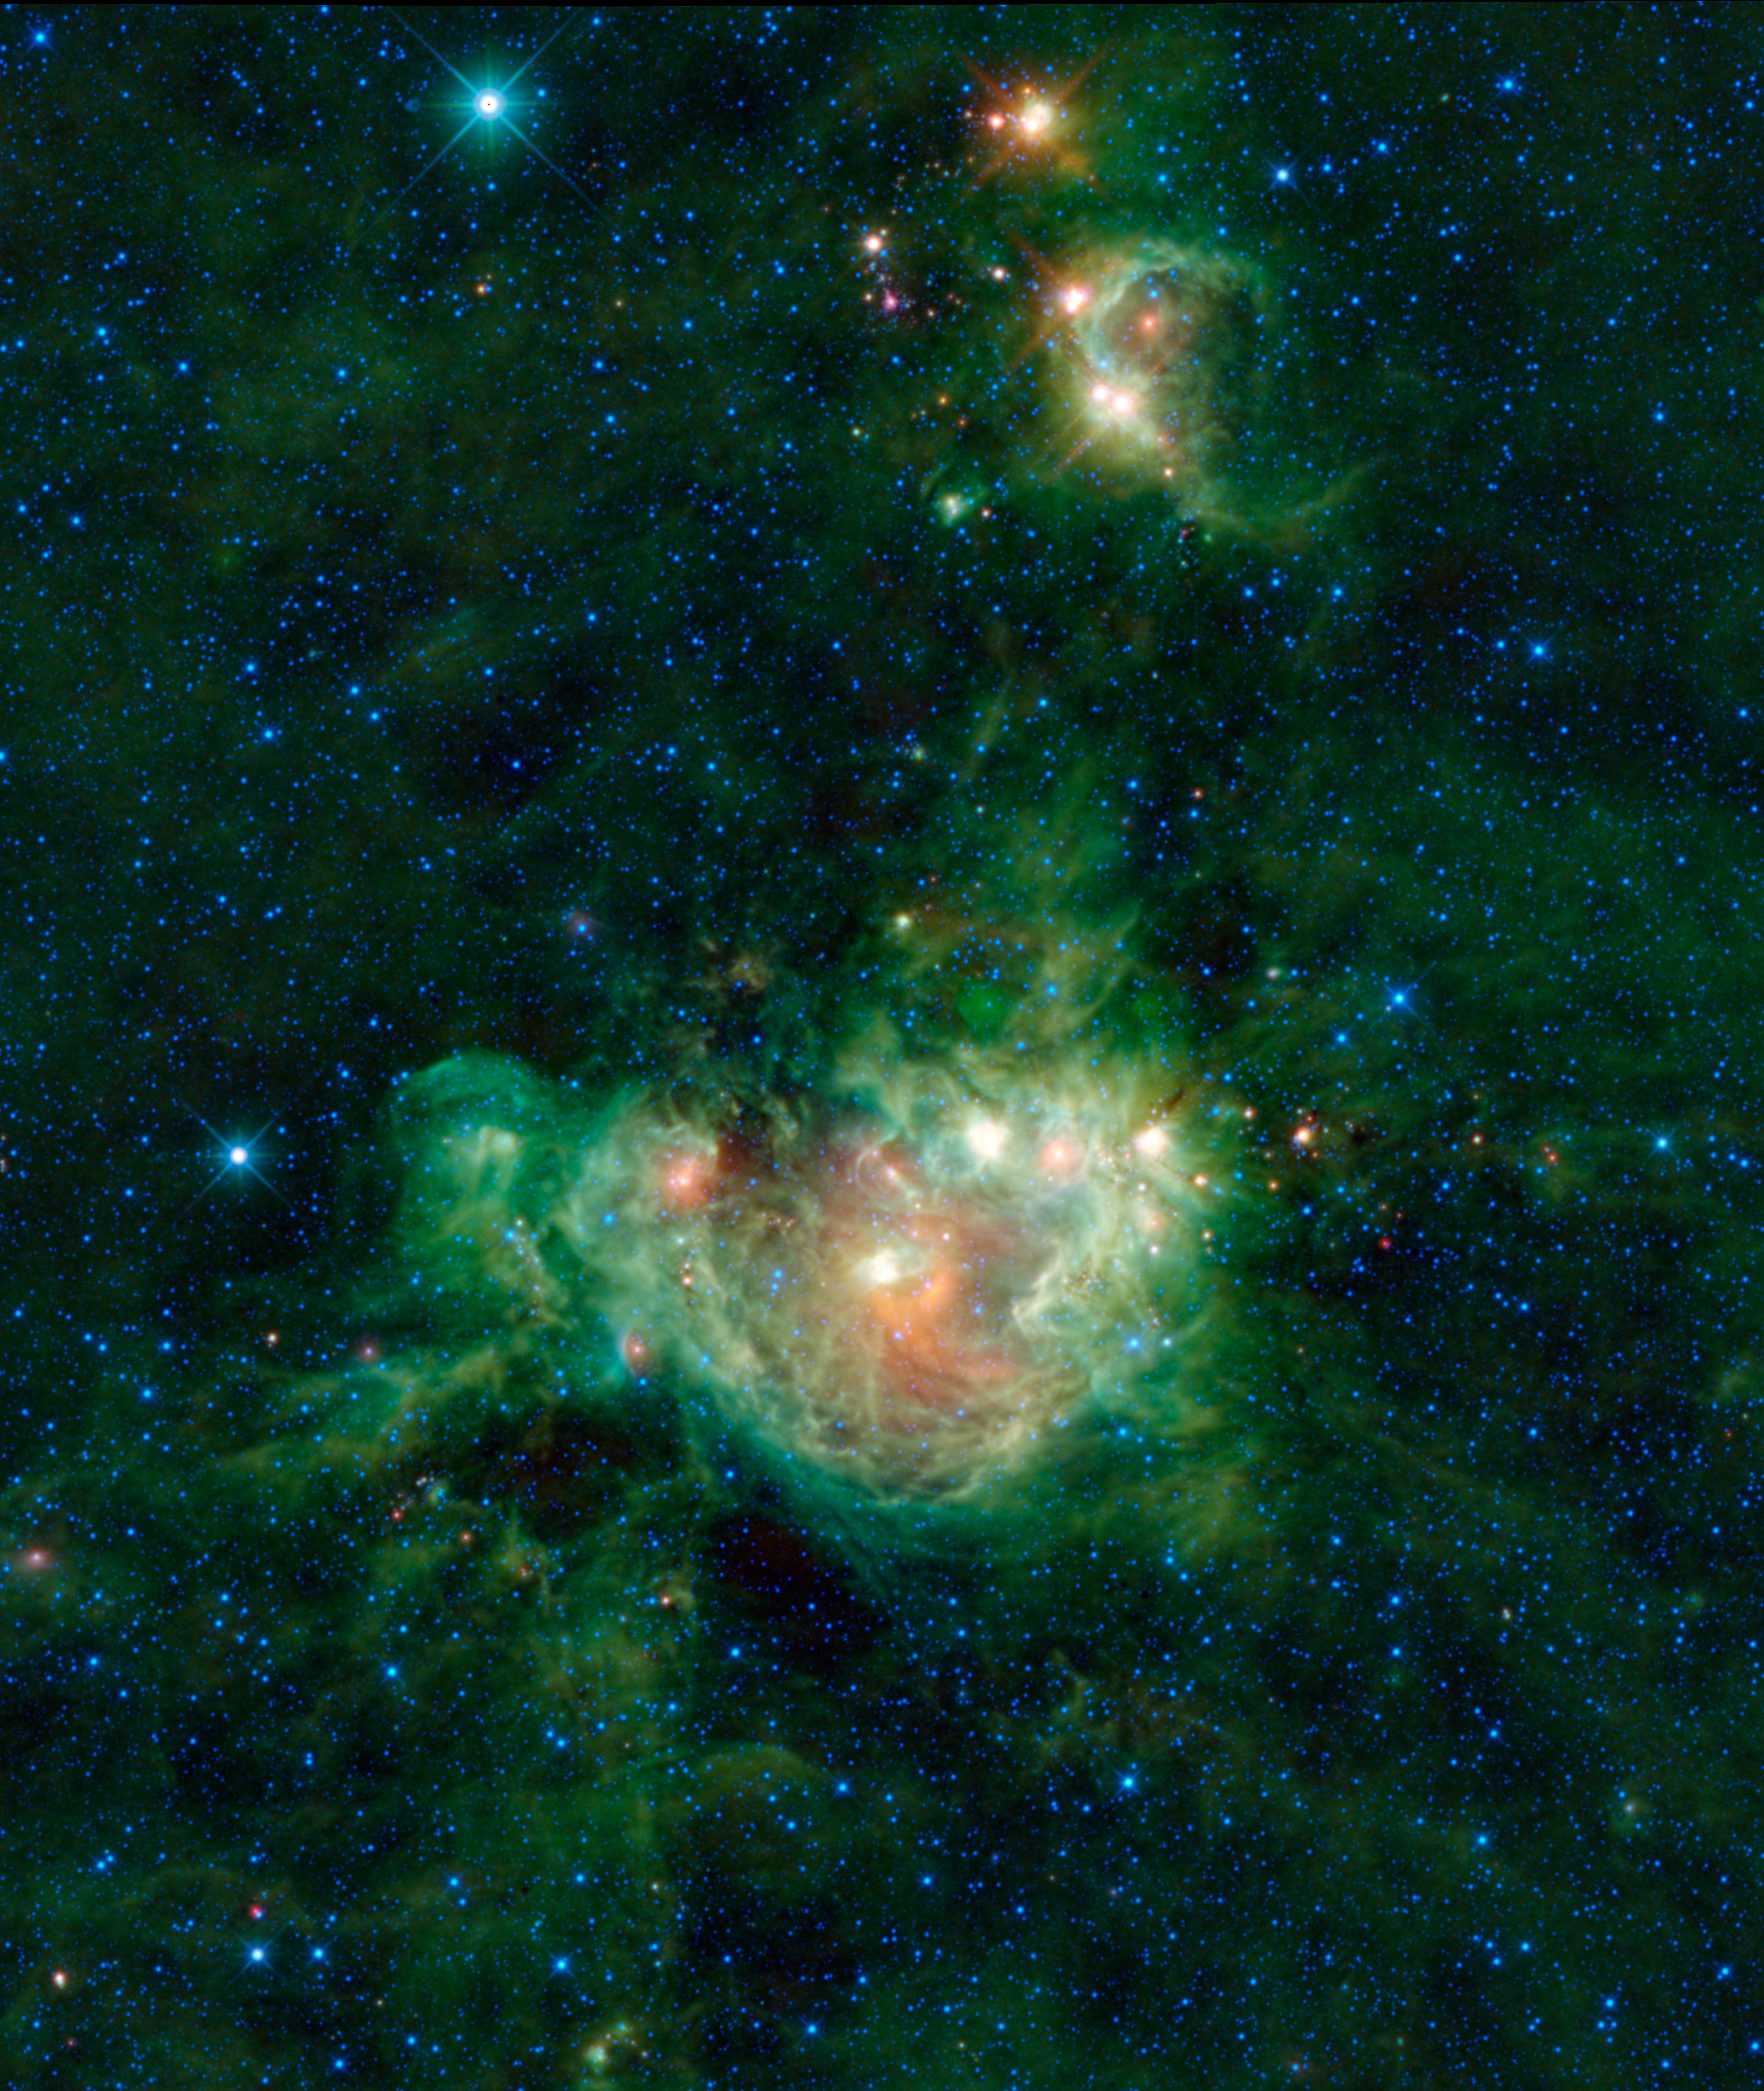

The ‘van Gogh’ of the Infrared Sky

NASA’s Wide-field Infrared Survey Explorer, or WISE, is a little like the Vincent van Gogh of the infrared sky. Just like the famous Impressionist painter created beautiful images of nature through use of color and light, WISE has provided the world with picturesque images of the cosmos by representing infrared light through color. This image of the nebula NGC 2174, on the border of the Gemini and Orion constellations, is a perfect example.

The colors in this image may look like brush strokes of paint but actually represent specific wavelengths of infrared light. Particles of interstellar dust are warmed by the star cluster in the center of the nebula, and glow in wavelengths of 12 and 22-microns, which WISE represents by the colors green and red. The blue and cyan (blue-green) stars scattered throughout the “canvas” of the image are hot compared to the dust, and emit light at 3.4 and 4.6 microns.

Affectionately called the “Monkey nebula” by some, NGC2174 is a cloud of gas and dust that surrounds the star cluster NGC2175. As the star cluster heats up the nebula, the dust begins to glow in infrared light. Strong winds and radiation from the stars blow away the nearby material, creating a shell-like structure. NGC2174 was discovered in 1877 by French astronomer Jean Marie Stephan, who used an 80-centimeter reflecting telescope at the Observatoire de Marseille, France. Today, it is a favorite target for amateur astronomers because it can be seen in binoculars or a small telescope.

Another nebula can be seen in the upper half of this image. In this case, the gas is hollowed out by a massive star named TYC 1326-964-1. The matter in between the stars in this nebula is named [GS55] 85, after the initials of the astronomers who first catalogued it in the 1950s. Several red-colored young stellar objects can be seen scattered throughout this nebula. These are newly formed stars still enshrouded in a cloud of dust. Near the top and toward the left of the image lies a bright blue star known as HR2190, which is actually a red dwarf star. Red dwarfs are on the cooler and dimmer side for stars, so the relative brightness of HR2190 in the image means that it is much closer to us than the nebula.

JPL manages the Wide-field Infrared Survey Explorer for NASA’s Science Mission Directorate, Washington. The principal investigator, Edward Wright, is at UCLA. The mission was competitively selected under NASA’s Explorers Program managed by the Goddard Space Flight Center, Greenbelt, Md. The science instrument was built by the Space Dynamics Laboratory, Logan, Utah, and the spacecraft was built by Ball Aerospace & Technologies Corp., Boulder, Colo. Science operations and data processing take place at the Infrared Processing and Analysis Center at the California Institute of Technology in Pasadena. Caltech manages JPL for NASA.

Credit: NASA/JPL-Caltech/UCLA